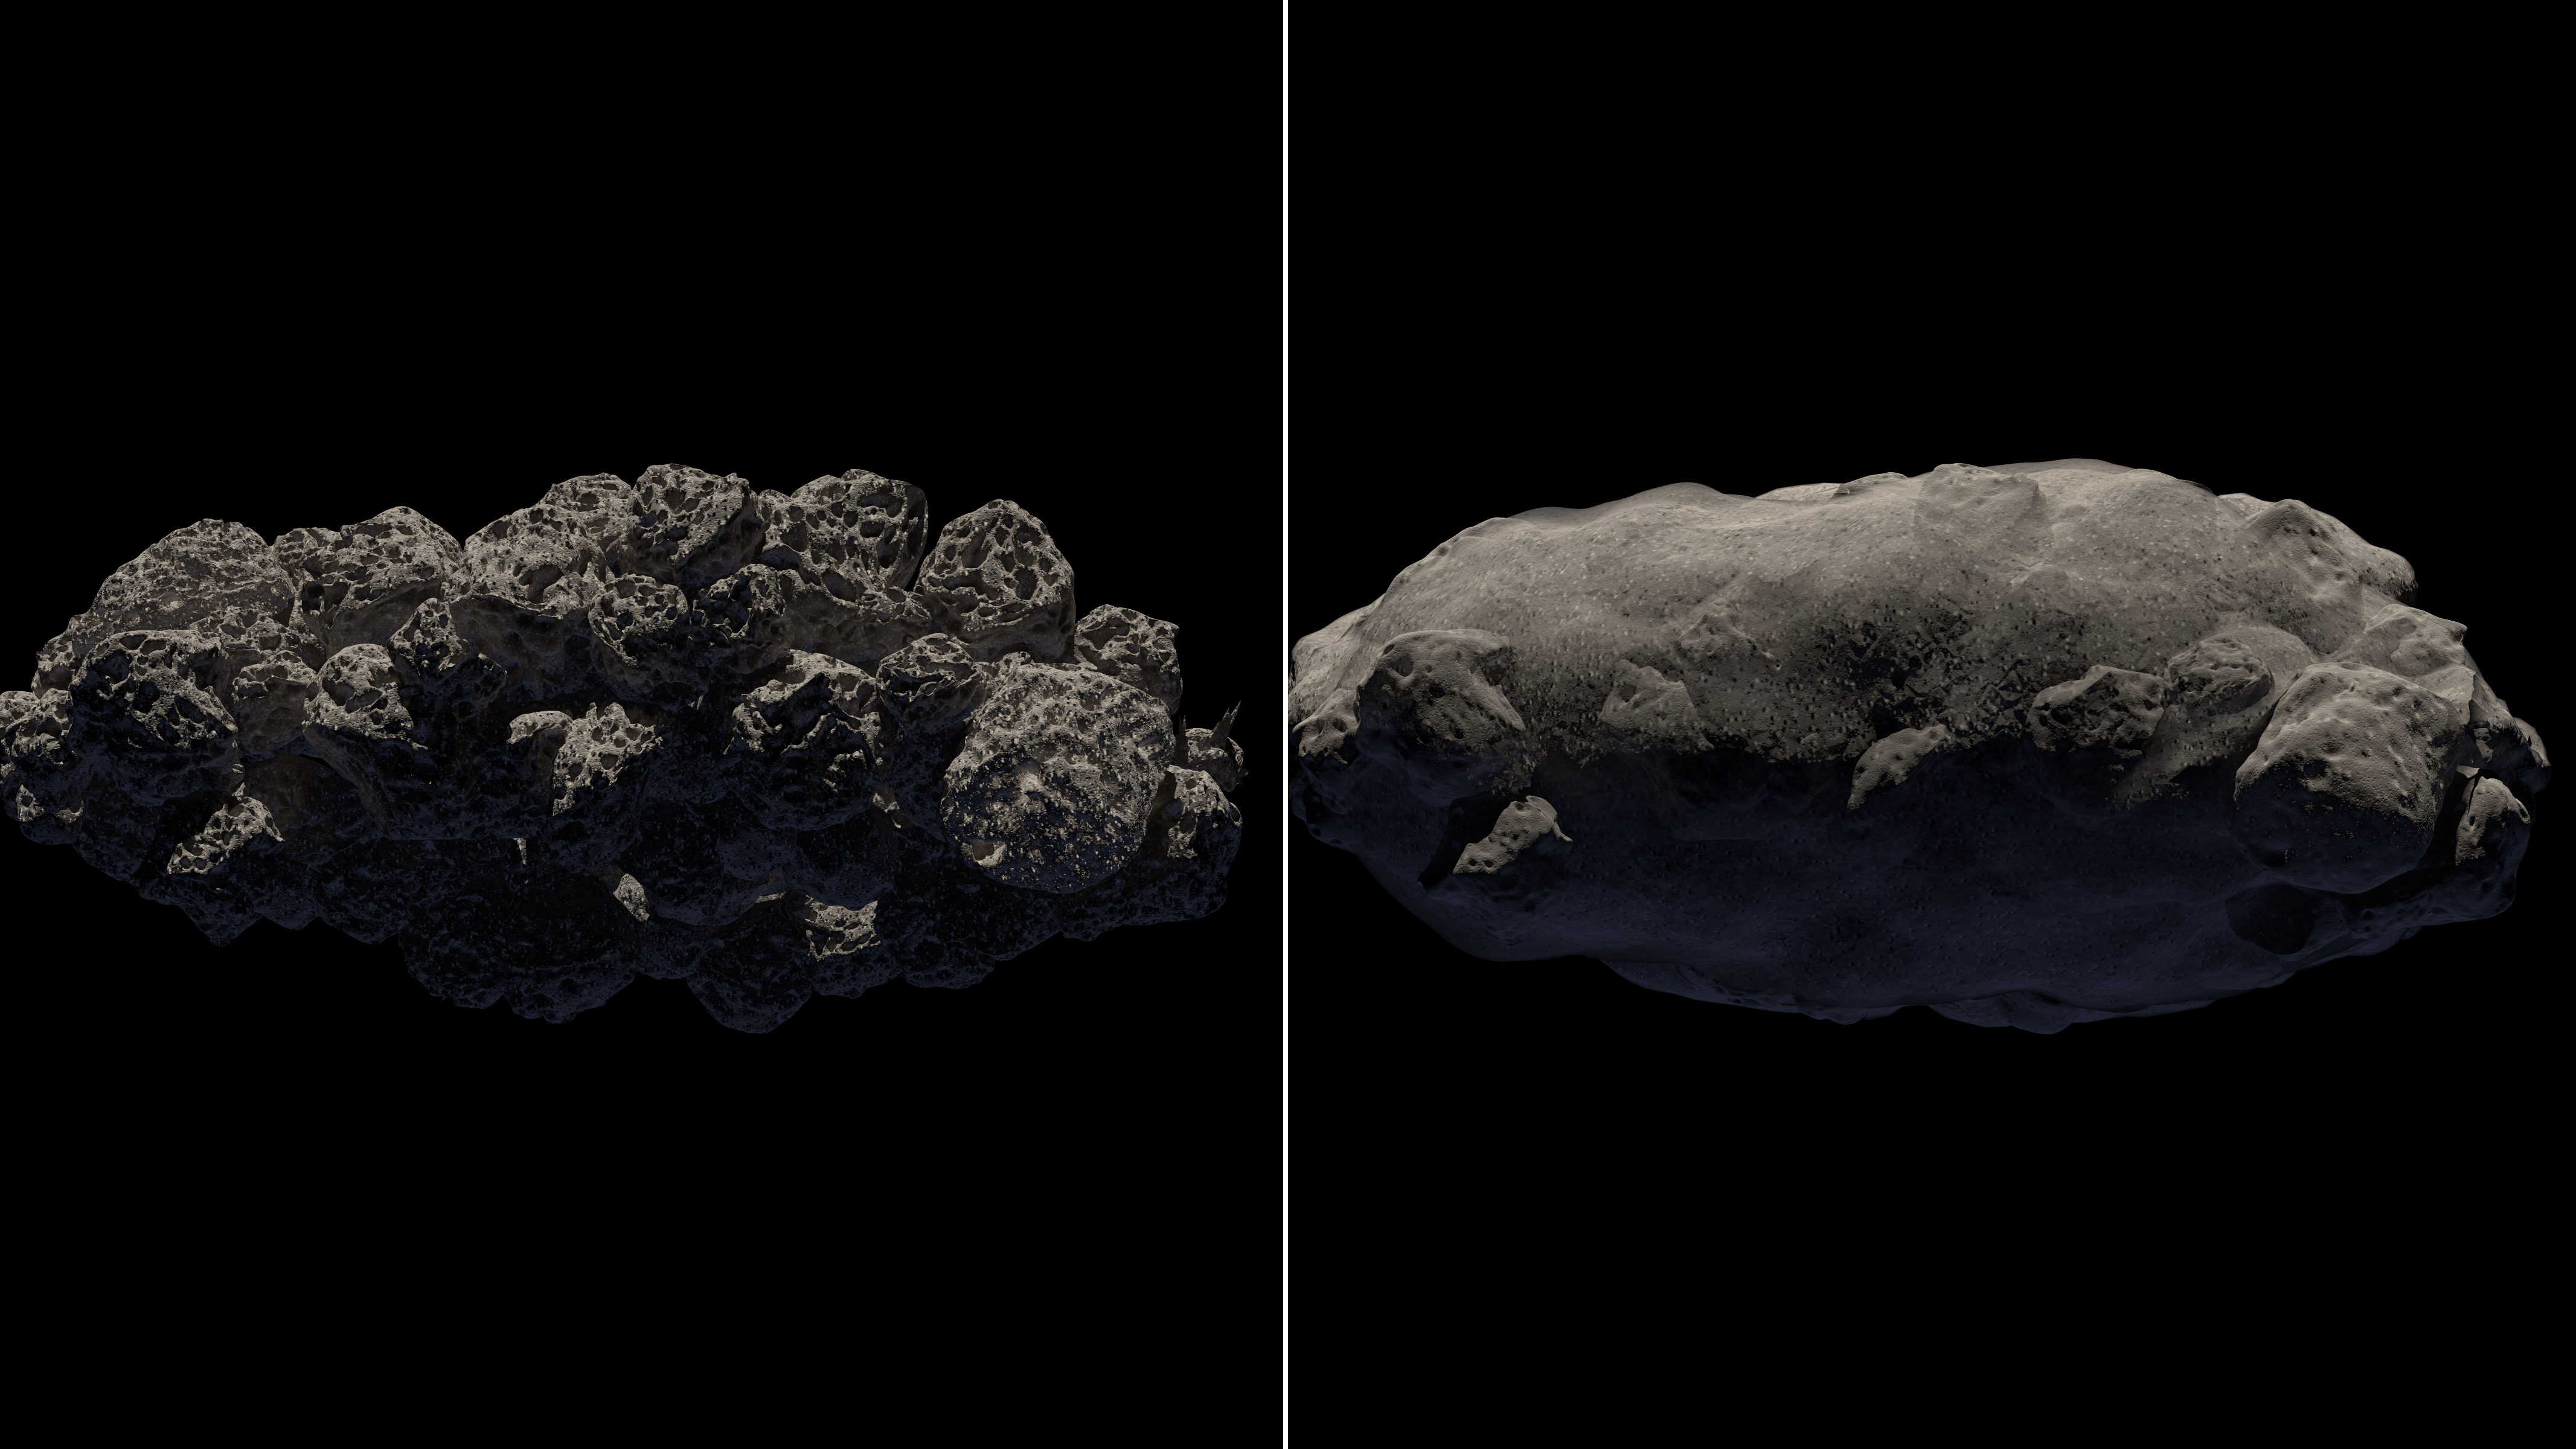

The Spacious Structure of Asteroid 2011 MD

Observations from NASA's Spitzer Space Telescope reveal new information about the structure of 2011 MD, a small asteroid being considered by NASA for its proposed Asteroid Redirect Mission, or ARM. Spitzer's infrared images helped reveal that this asteroid consists of about two-thirds empty space. There are several possible structures for such an asteroid, two of which are illustrated here: a loosely clumped group of boulders (left) and a solid clump loosely packed with fine debris (right).

Credit: NASA/JPL-Caltech/T. Pyle (IPAC)